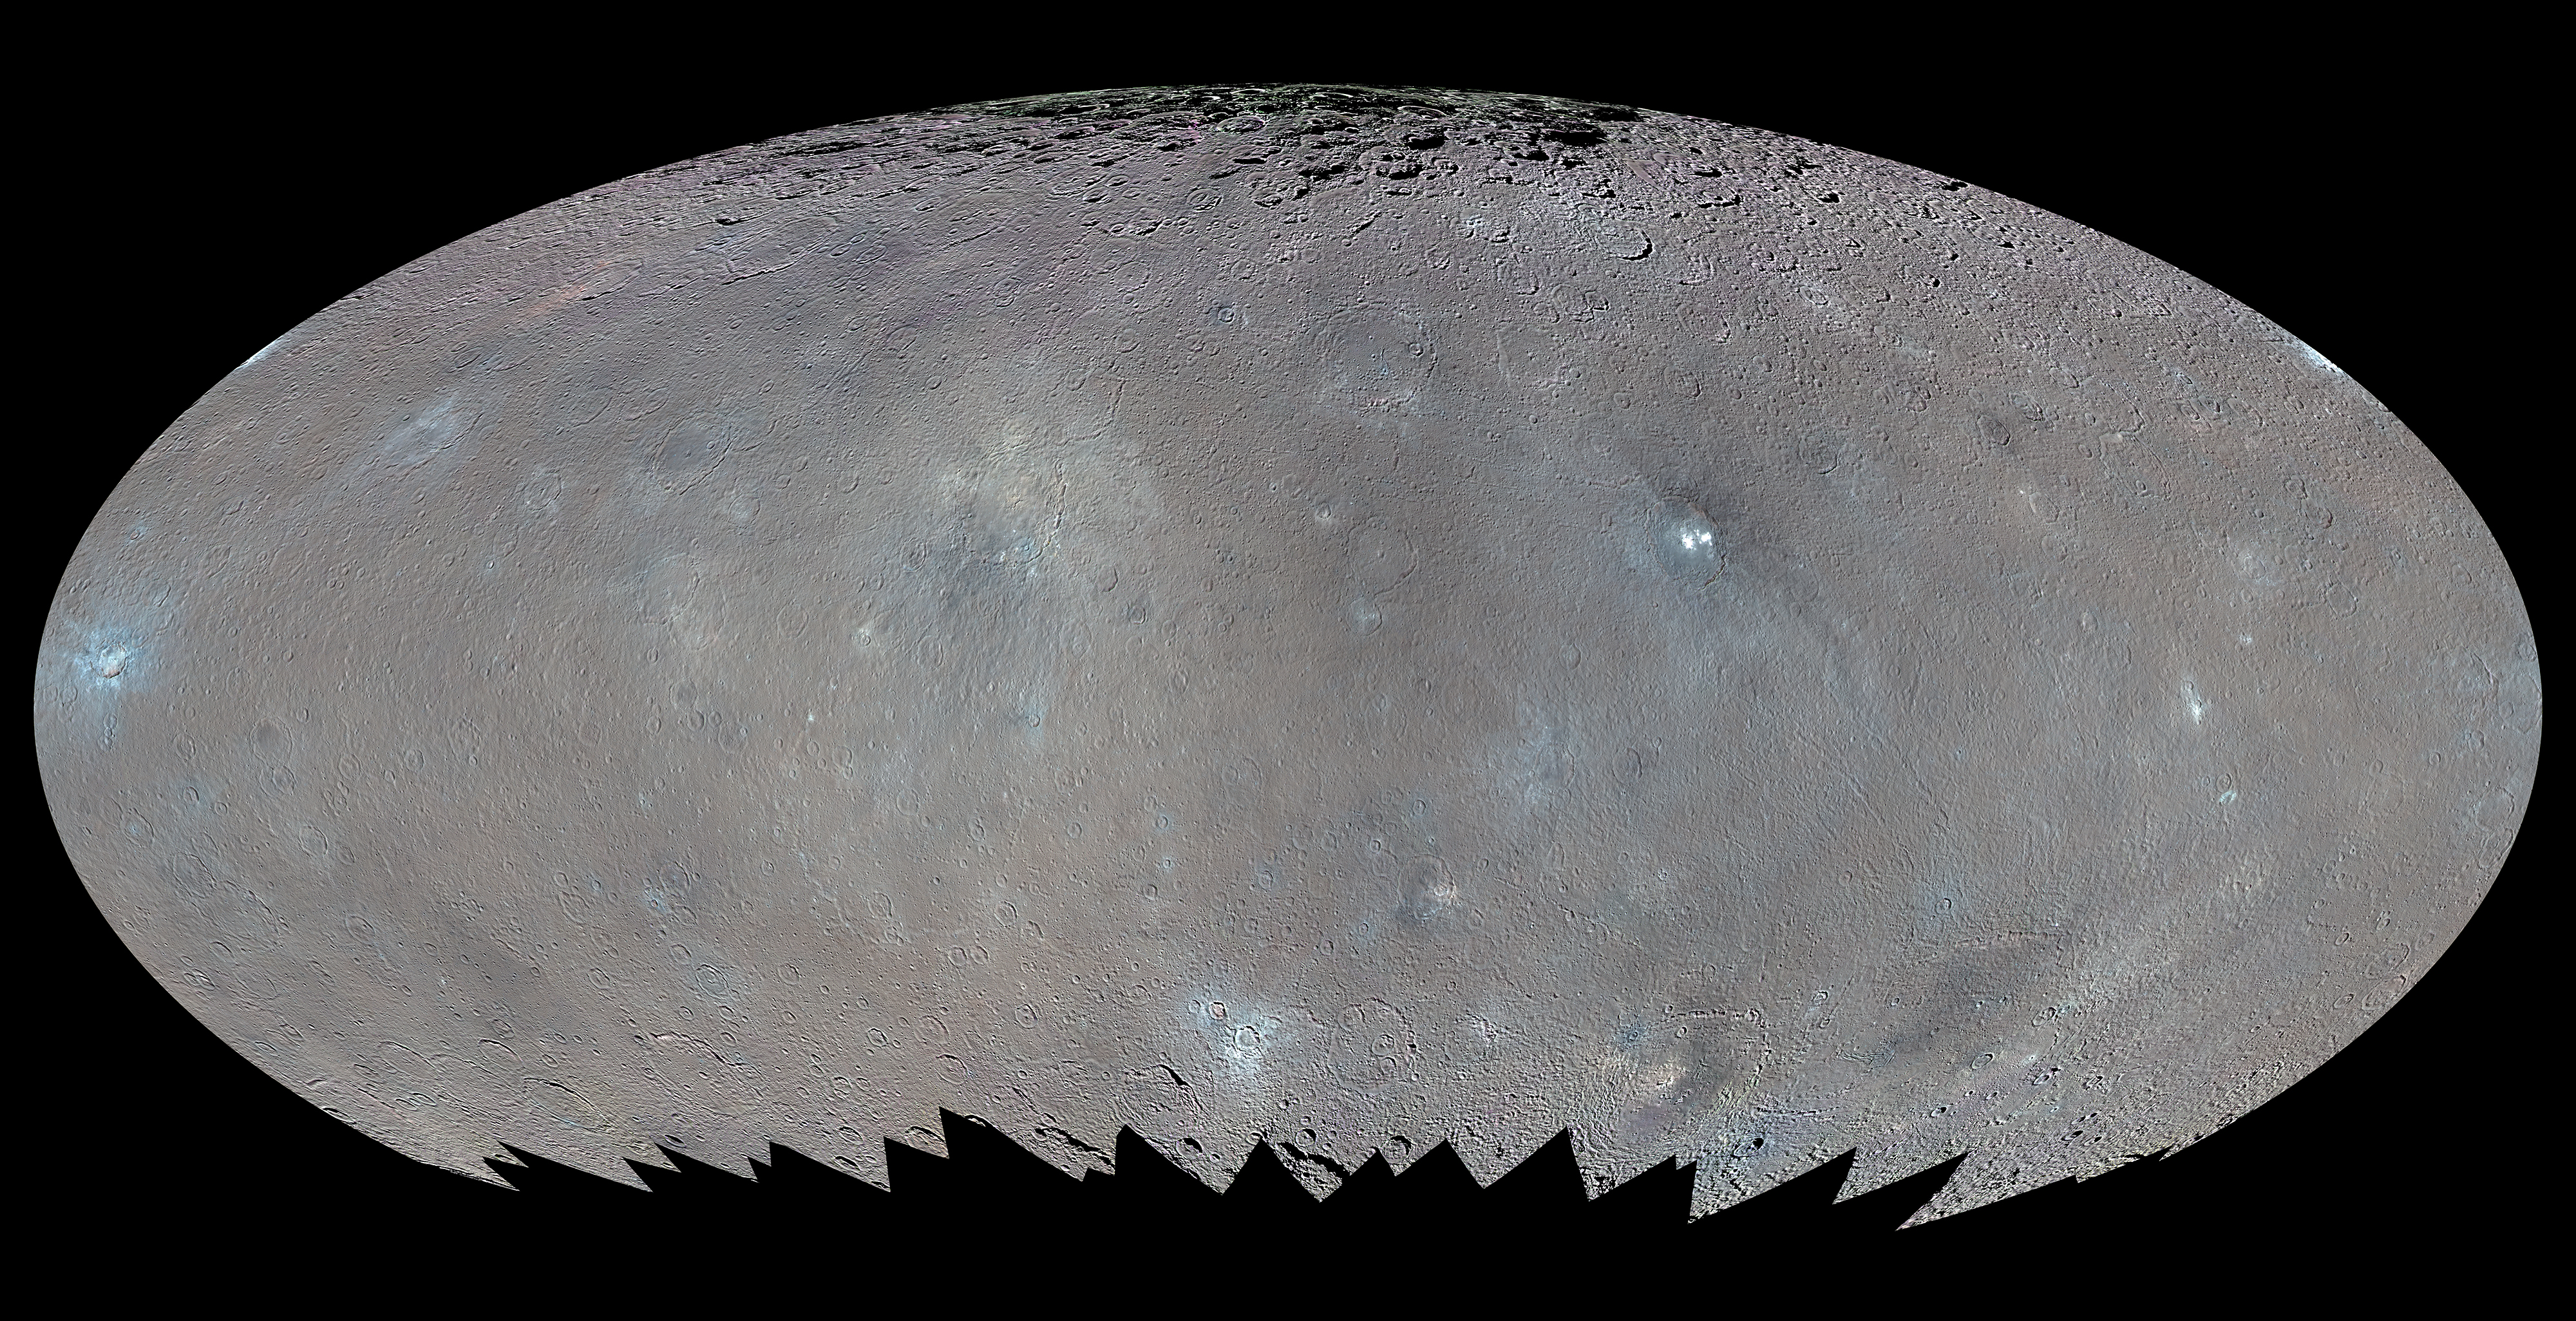

Color Map of Ceres (Elliptical Projection)

This global map shows the surface of Ceres in enhanced color, encompassing infrared wavelengths beyond human visual range. Images taken using infrared (965 nanometers), green (555 nanometers) and blue (438 nanometers) spectral filters were combined to create this view.

This type of map is known as an elliptical, or Mollweide, projection and has a resolution of 460 feet (140 meters) per pixel. Some areas near the poles are black where Dawn’s color imaging coverage is incomplete. The images used to make this map were taken from Dawn’s high-altitude mapping orbit (HAMO), at a distance of 915 miles (1,470 kilometers) from Ceres.

Dawn’s mission is managed by JPL for NASA’s Science Mission Directorate in Washington. Dawn is a project of the directorate’s Discovery Program, managed by NASA’s Marshall Space Flight Center in Huntsville, Alabama. UCLA is responsible for overall Dawn mission science. Orbital ATK, Inc., in Dulles, Virginia, designed and built the spacecraft. The German Aerospace Center, the Max Planck Institute for Solar System Research, the Italian Space Agency and the Italian National Astrophysical Institute are international partners on the mission team. For a complete list of acknowledgments, see http://dawn.jpl.nasa.gov/mission.

For more information about the Dawn mission, visit http://dawn.jpl.nasa.gov.

Photojournal Note: Also available is the full resolution TIFF file PIA20351_full.tif. This file may be too large to view from a browser; it can be downloaded onto your desktop by right-clicking on the previous link and viewed with image viewing software.

Credit: NASA/JPL-Caltech/UCLA/MPS/DLR/IDA